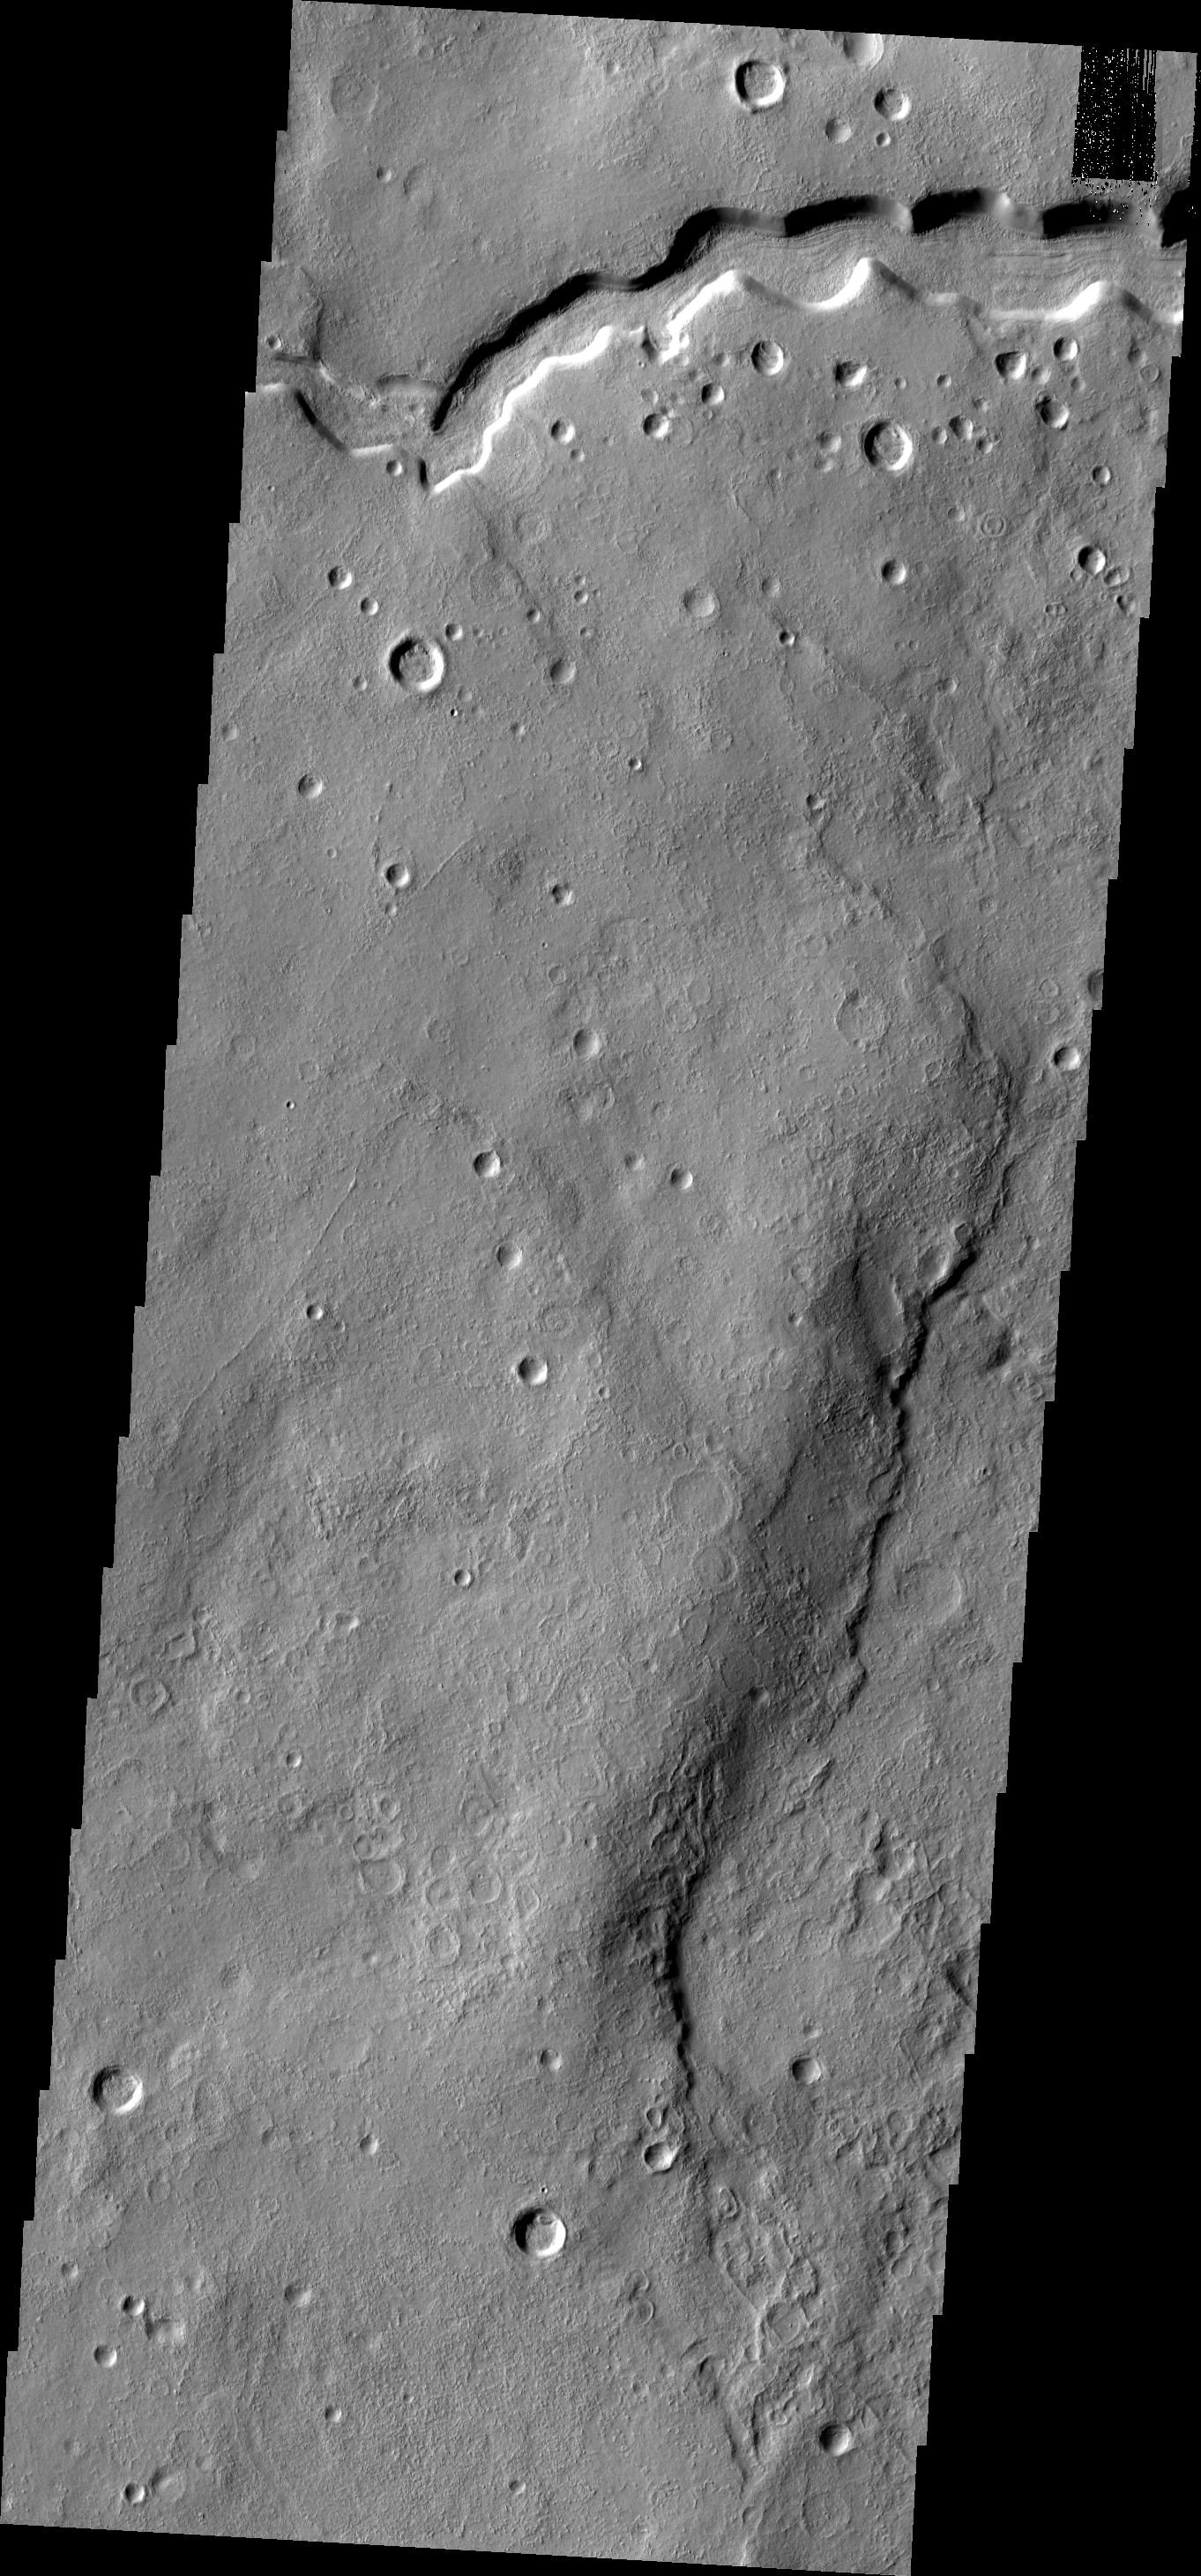

Clanis Vallis

This VIS image shows a small portion of Clanis Vallis, a channel located on the eastern margin of Terra Sabaea.

Image information: VIS instrument. Latitude 33.1N, Longitude 58.1E. 19 meter/pixel resolution.

Please see the THEMIS Data Citation Note for details on crediting THEMIS images.

Note: this THEMIS visual image has not been radiometrically nor geometrically calibrated for this preliminary release. An empirical correction has been performed to remove instrumental effects. A linear shift has been applied in the cross-track and down-track direction to approximate spacecraft and planetary motion. Fully calibrated and geometrically projected images will be released through the Planetary Data System in accordance with Project policies at a later time.

NASA’s Jet Propulsion Laboratory manages the 2001 Mars Odyssey mission for NASA’s Office of Space Science, Washington, D.C. The Thermal Emission Imaging System (THEMIS) was developed by Arizona State University, Tempe, in collaboration with Raytheon Santa Barbara Remote Sensing. The THEMIS investigation is led by Dr. Philip Christensen at Arizona State University. Lockheed Martin Astronautics, Denver, is the prime contractor for the Odyssey project, and developed and built the orbiter. Mission operations are conducted jointly from Lockheed Martin and from JPL, a division of the California Institute of Technology in Pasadena.

Credit: NASA/JPL/ASU